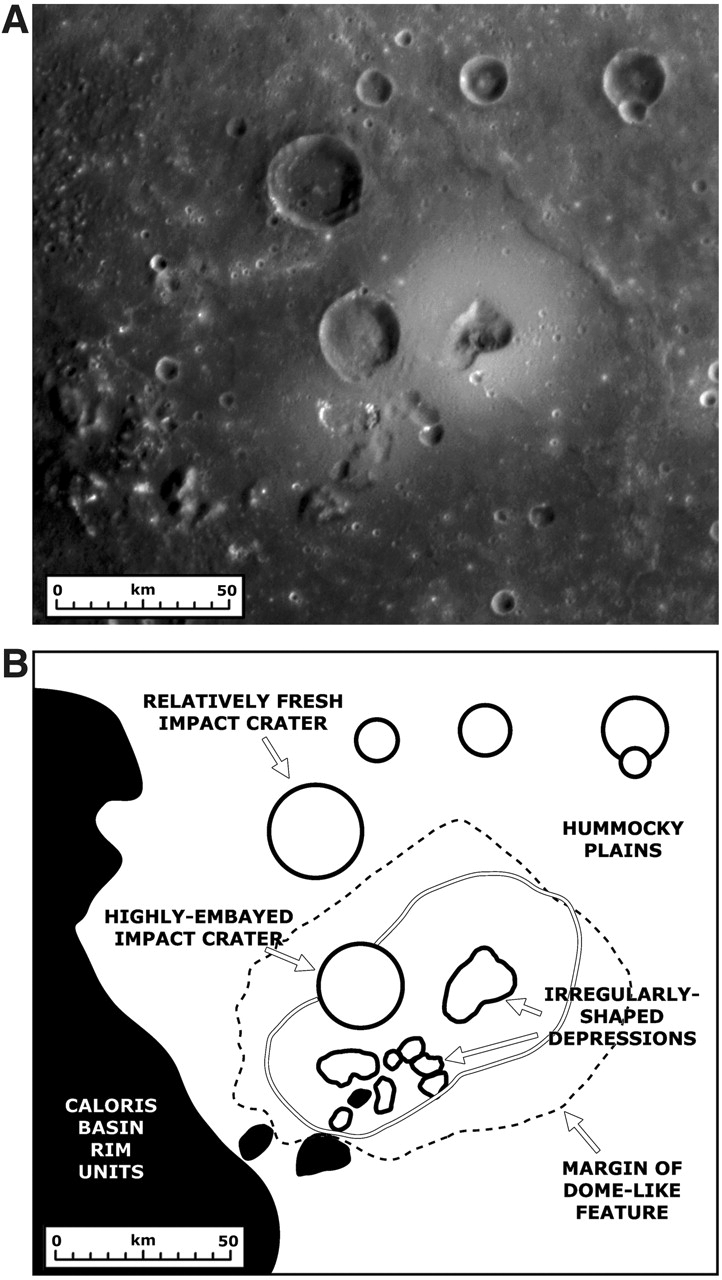

Mapping a Volcano

MESSENGER Science Team members are busy studying in detail the newly discovered volcanoes on Mercury (see PIA10942). This figure, recently published in Science magazine, shows a NAC mosaic of the largest volcano currently identified on Mercury and a geologic sketch map of the major features in the surrounding area. The “irregularly-shaped depressions” are believed to correspond to volcanic vents, and the “margin of the dome-like feature” marks the outer limits of lava flows from the vents that are thought to have covered up the underlying surface of “hummocky plains.” The unlabeled double line outlines bright material associated with the volcano, believed to be pyroclastic deposits ejected during volcanic eruptions at the vents. A “highly-embayed impact crater” also appears to have had lava flow up to its rim, while a slightly more distant impact crater is “relatively fresh” and unchanged by any lava. The volcano is located just inside the rim of the Caloris impact basin (see PIA10383), labeled as “Caloris basin rim units” on this map. Maps such as this are aiding scientists as they work to understand the history of volcanism on Mercury.

Date Acquired: January 14, 2008
Image Mission Elapsed Time (MET): Mosaic of 108826812 and 108826877
Instrument: A: Narrow Angle Camera (NAC) of the Mercury Dual Imaging System (MDIS)
Spacecraft Altitude: 10,500 kilometers (6,500 miles)

These images are from MESSENGER, a NASA Discovery mission to conduct the first orbital study of the innermost planet, Mercury. For information regarding the use of images, see the MESSENGER image use policy.

Credit: NASA/Johns Hopkins University Applied Physics Laboratory/Arizona State University/Carnegie Institution of Washington. Figure 1 from Head et al., Science, 321, 69-72, 2008.